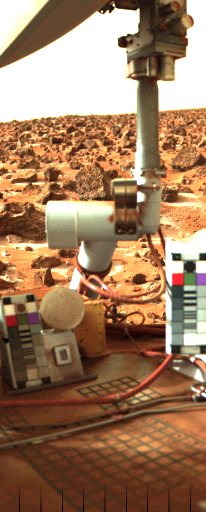

Frost at the Viking Lander 2 Site

Photo from Viking Lander 2 shows late-winter frost on the ground on Mars around the lander. The view is southeast over the top of Lander 2, and shows patches of frost around dark rocks. The surface is reddish-brown; the dark rocks vary in size from 10 centimeters (four inches) to 76 centimeters (30 inches) in diameter. This picture was obtained Sept. 25, 1977. The frost deposits were detected for the first time 12 Martian days (sols) earlier in a black-and-white image. Color differences between the white frost and the reddish soil confirm that we are observing frost. The Lander Imaging Team is trying to determine if frost deposits routinely form due to cold night temperatures, then disappear during the warmer daytime. Preliminary analysis, however, indicates the frost was on the ground for some time and is disappearing over many days. That suggests to scientists that the frost is not frozen carbon dioxide (dry ice) but is more likely a carbon dioxide clathrate (six parts water to one part carbon dioxide). Detailed studies of the frost formation and disappearance, in conjunction with temperature measurements from the lander’s meteorology experiment, should be able to confirm or deny that hypothesis, scientists say.

Credit: NASA/JPL